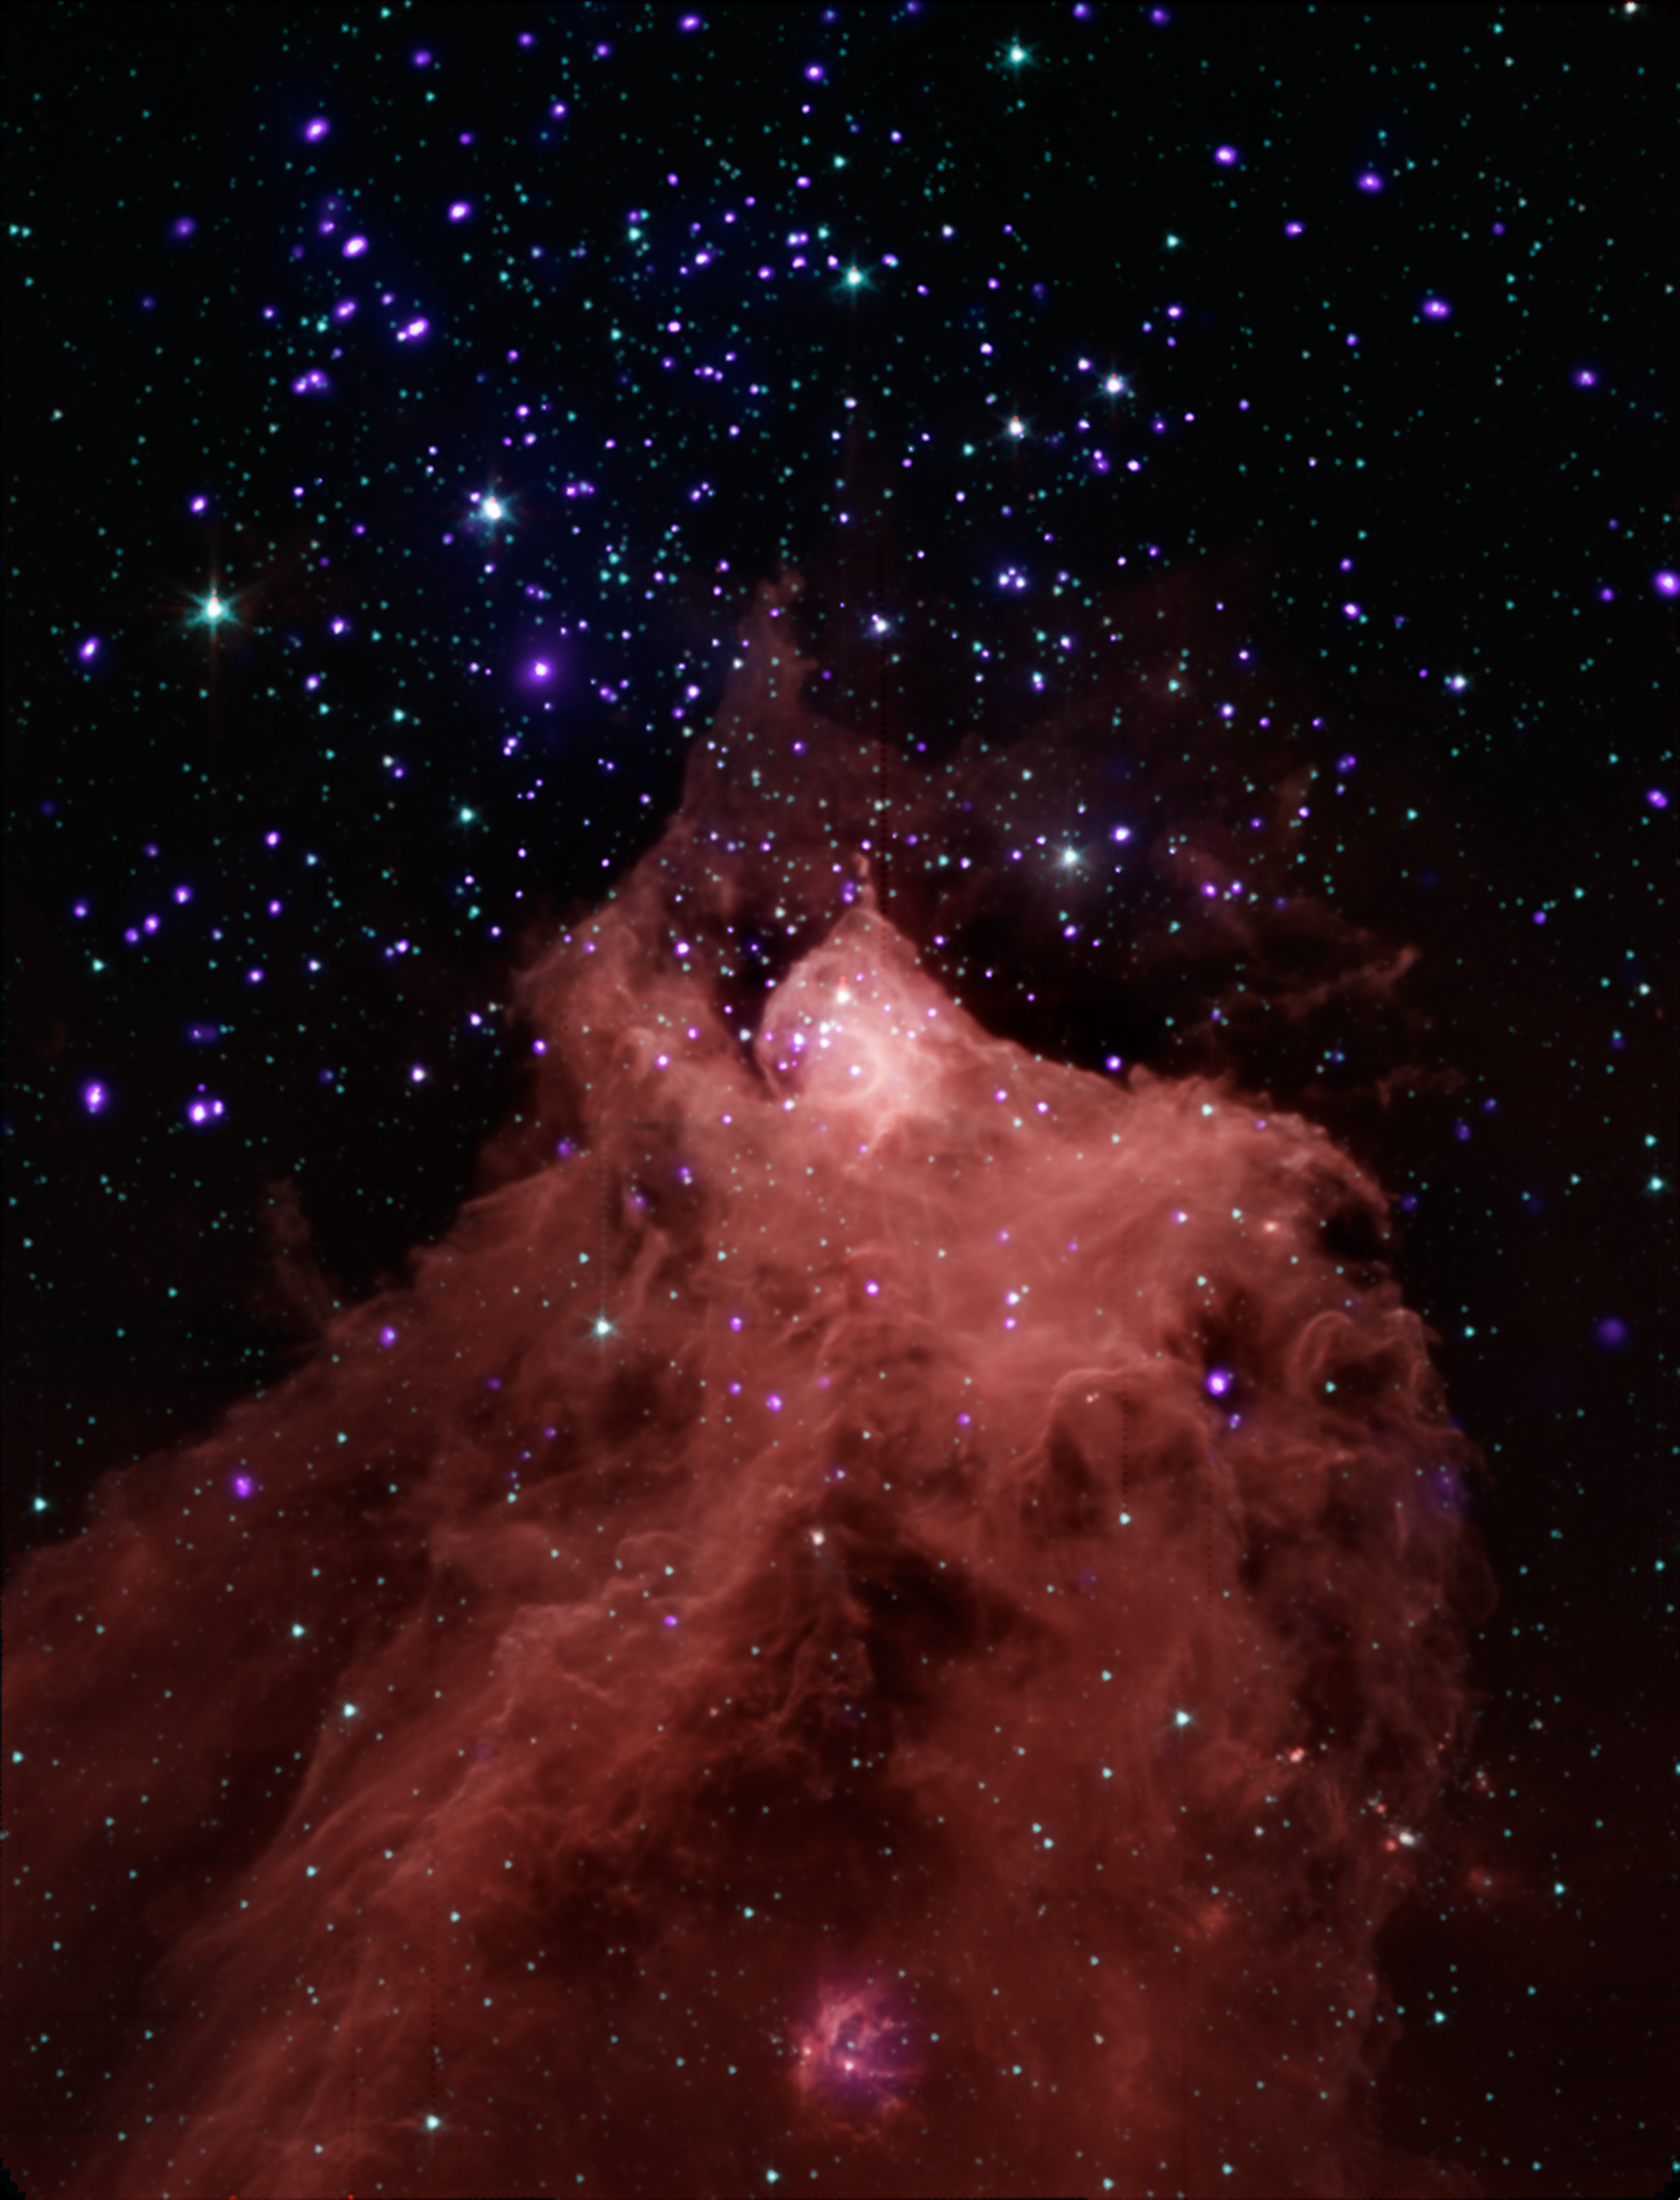

Trigger-Happy Cloud

This composite image, combining data from NASA’s Chandra X-ray Observatory and Spitzer Space Telescope shows the star-forming cloud Cepheus B, located in our Milky Way galaxy about 2,400 light years from Earth. A molecular cloud is a region containing cool interstellar gas and dust left over from the formation of the galaxy and mostly contains molecular hydrogen. The Spitzer data, in red, green and blue shows the molecular cloud (in the bottom part of the image) plus young stars in and around Cepheus B, and the Chandra data in violet shows the young stars in the field.

The Chandra observations allowed the astronomers to pick out young stars within and near Cepheus B, identified by their strong X-ray emission. The Spitzer data showed whether the young stars have a so-called “protoplanetary” disk around them. Such disks only exist in very young systems where planets are still forming, so their presence is an indication of the age of a star system.

These data provide an excellent opportunity to test a model for how stars form. The new study suggests that star formation in Cepheus B is mainly triggered by radiation from one bright, massive star (HD 217086) outside the molecular cloud. According to the particular model of triggered star formation that was tested — called the radiation-driven implosion model — radiation from this massive star drives a compression wave into the cloud triggering star formation in the interior, while evaporating the cloud’s outer layers.

Different types of triggered star formation have been observed in other environments. For example, the formation of our solar system was thought to have been triggered by a supernova explosion. In the star-forming region W5, a “collect-and-collapse” mechanism is thought to apply, where shock fronts generated by massive stars sweep up material as they progress outwards. Eventually the accumulated gas becomes dense enough to collapse and form hundreds of stars. The radiation-driven implosion model mechanism is also thought to be responsible for the formation of dozens of stars in W5. The main cause of star formation that does not involve triggering is where a cloud of gas cools, gravity gets the upper hand, and the cloud falls in on itself.

Credit: NASA/CXC/JPL-Caltech/PSU/CfA